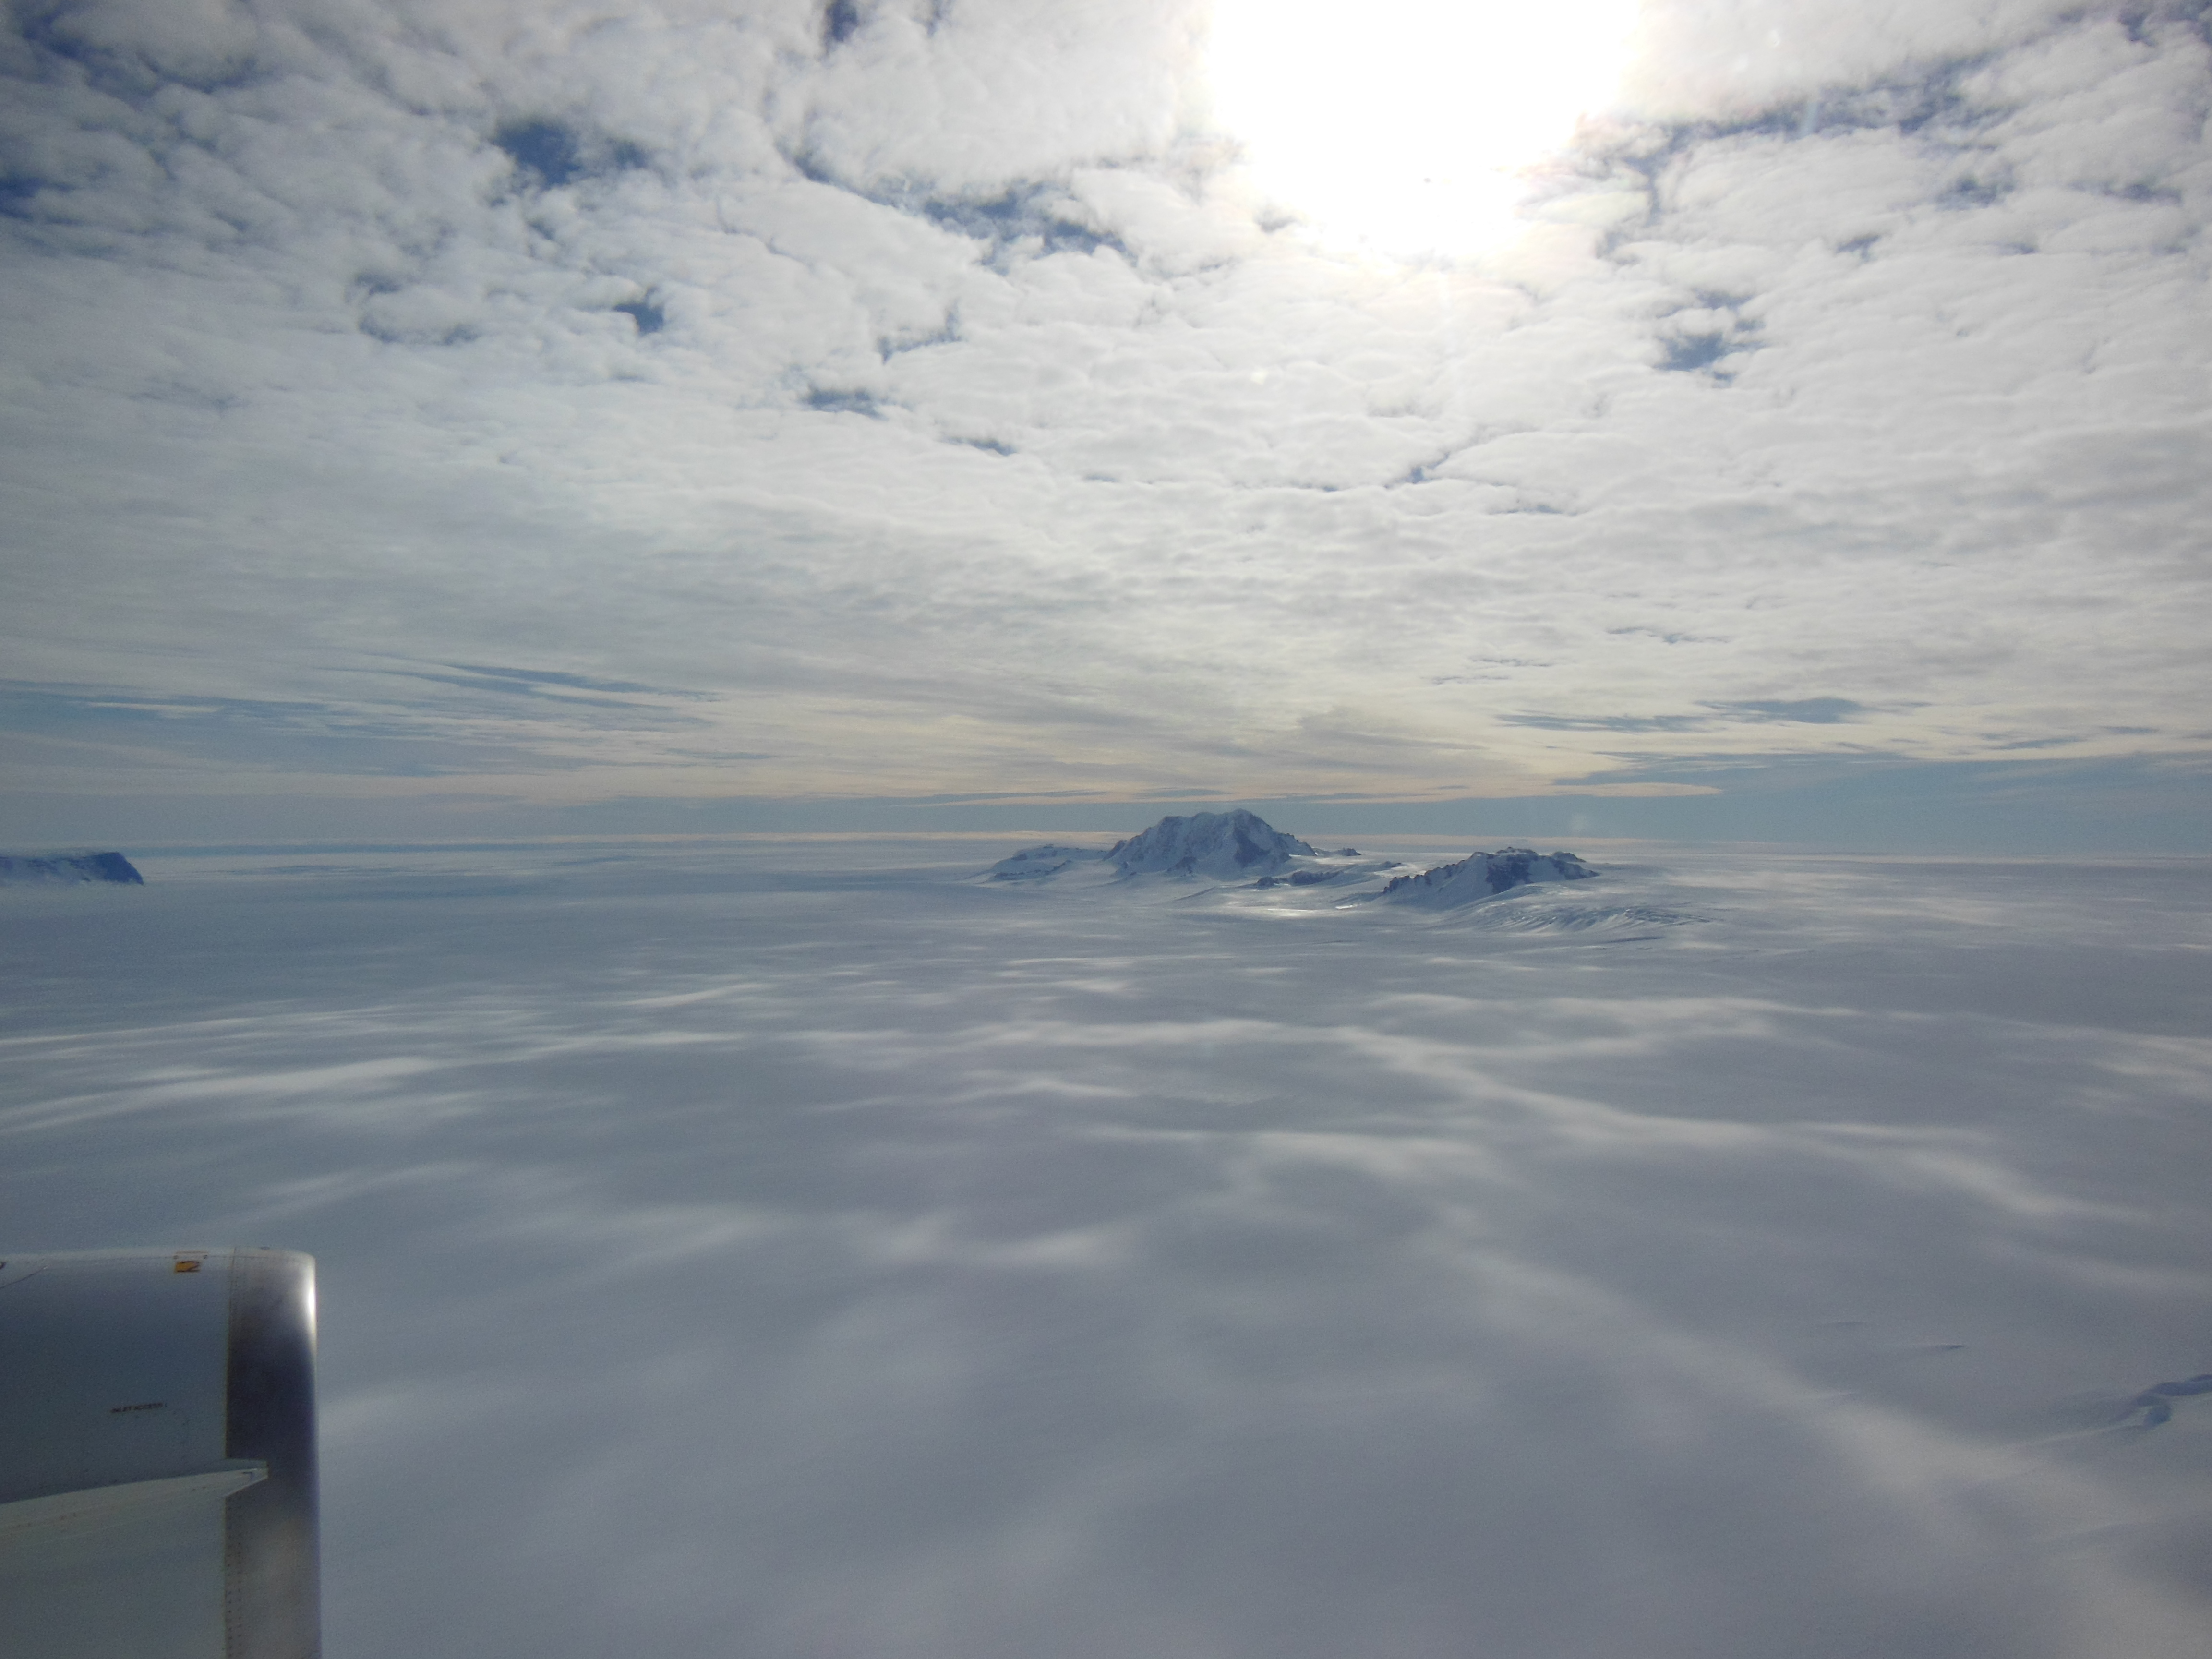

Antarctic mountains

Mountains seen from the IceBridge DC-8 during a survey of the Getz Ice Shelf on Oct. 27, 2012. NASA's Operation IceBridge is an airborne science mission to study Earth's polar ice.

Credit: NASA / Christy Hansen